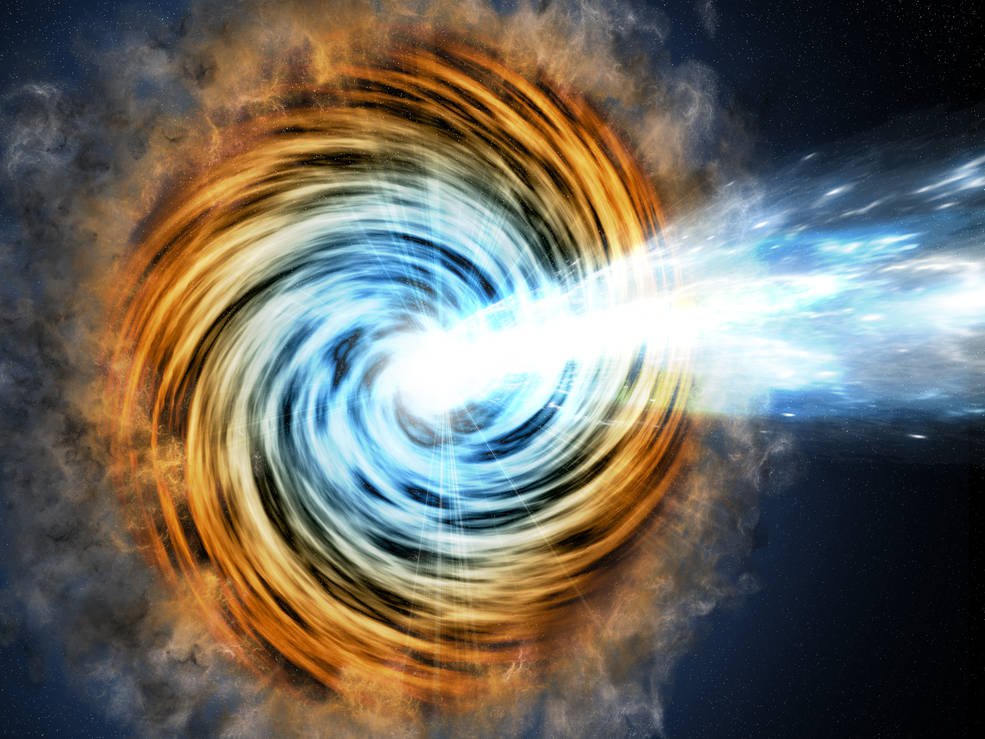

Blazar Artist Concept

Figure 1

Black-hole-powered galaxies called blazars are the most common sources detected by NASA’s Fermi Gamma-ray Space Telescope. As matter falls toward the supermassive black hole at the galaxy’s center, some of it is accelerated outward at nearly the speed of light along jets pointed in opposite directions. When one of the jets happens to be aimed in the direction of Earth, as illustrated here, the galaxy appears especially bright and is classified as a blazar.

An analysis of blazar properties observed by the Wide-field Infrared Survey Explorer (WISE) and Fermi’s Large Area Telescope (LAT) reveal a correlation in emissions from the mid-infrared to gamma rays (see Figure 1). The relationship allows astronomers to identify potential new gamma-ray blazars by studying WISE infrared data.

Credit: NASA/JPL-Caltech/GSFC